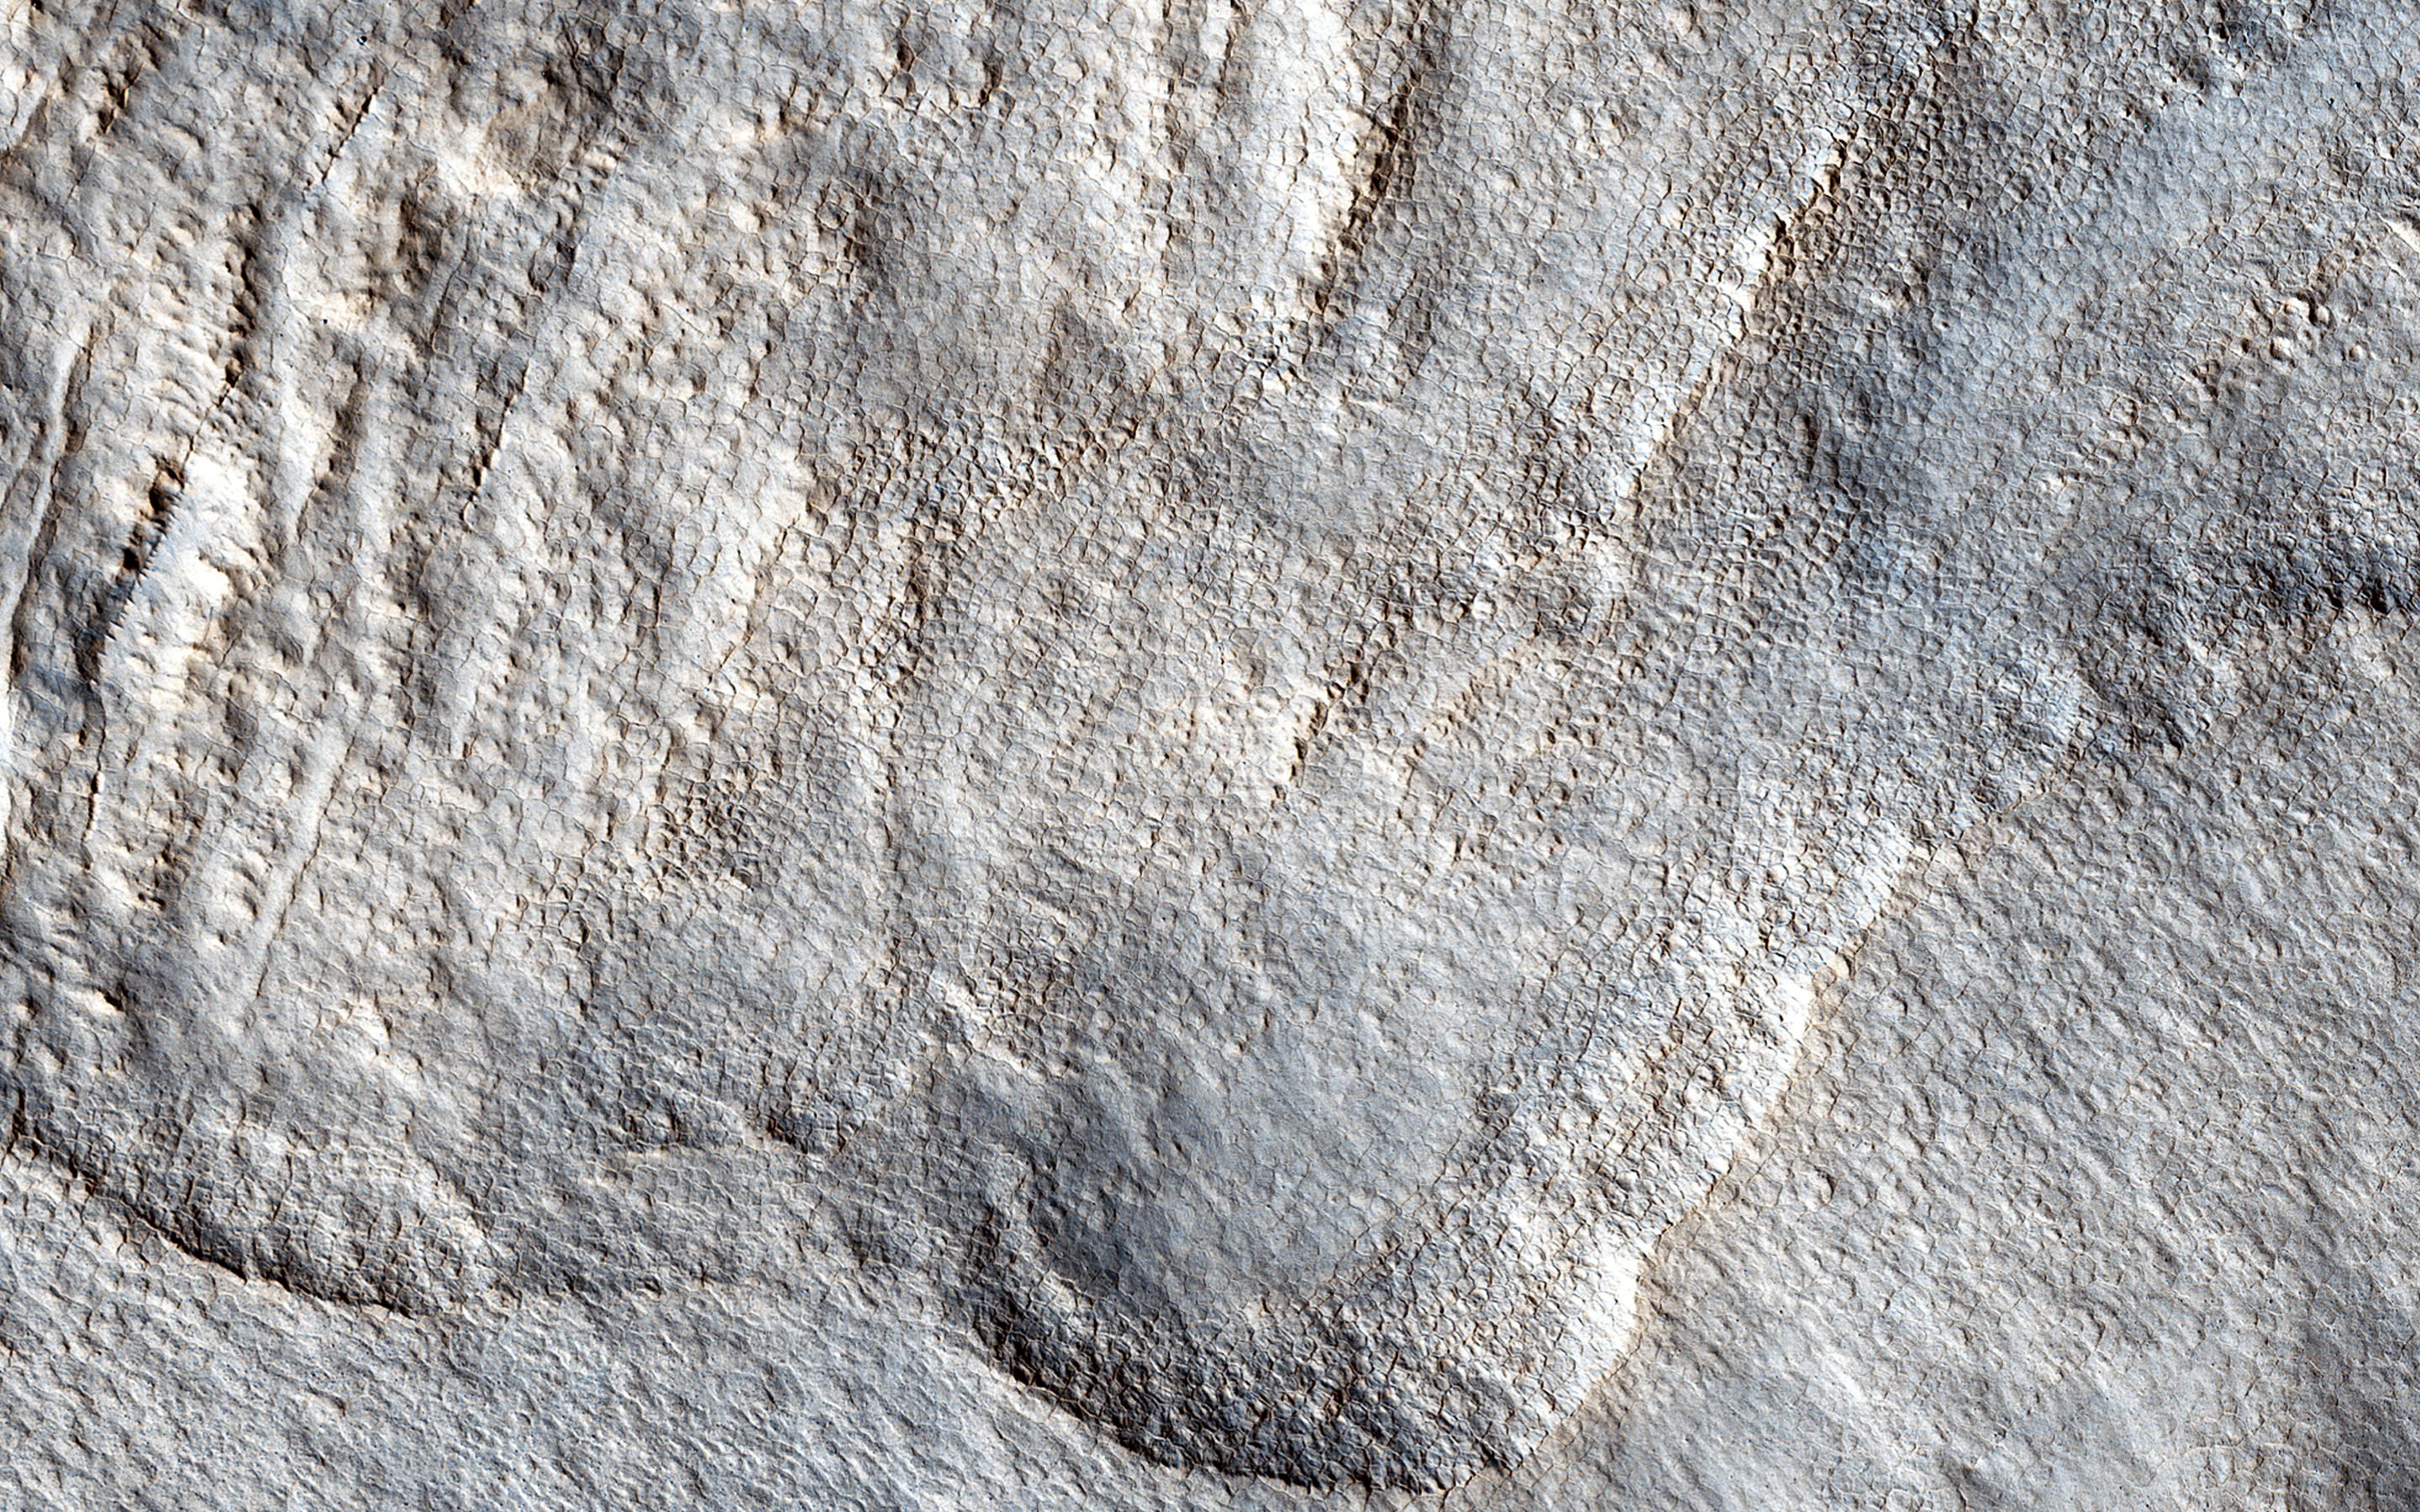

What Lies Beneath: Surface Patterns of Glacier-Like Landforms

The rotational axis of Mars is currently tilted by about 25 degrees, very similar to that of the Earth (at 23.4 degrees). However, while Earth’s axial tilt (also known as “obliquity”) tends to change very slightly over time (almost 3 degrees in 40,000 year-cycles), the obliquity of Mars is much more chaotic and varies widely from 0 to almost 60 degrees! The fact that it is currently similar to that of the Earth is merely a coincidence.

Currently, water-ice is stable on the Martian surface only in the polar regions. However, during times of “high obliquity,” that stability shifts towards the equatorial regions. We see evidence for recent periods of high obliquity on Mars in the form of features common in the mid-latitude regions, which planetary scientists call “viscous flow features,” “lobate debris aprons,” or “lineated valley fills.” These are all scientifically conservative ways of describing features on Mars that resemble mountain glaciers on Earth.

We now know from radar observations, particularly using the SHARAD instrument on board the Mars Reconnaissance Orbiter, that these features are really composed of mixtures of pure ice and dust, and as a result, many scientists have started using the term “glacier-like forms” (GLF) to describe some of them. The main reason that these feature are still present for us to observe nowadays-despite the inhospitable conditions for water ice in these latitudes-is that these “glaciers” are covered by thin layers of dust, which protect them from the atmosphere of Mars and prevents, or significantly slows down, the loss of ice through sublimation to the atmosphere.

However, if we were to take a look at this image of a “lobate debris apron,” we will see that some areas show numerous depressions, which suggests that these areas have lost some of the ice creating these “deflation features.” In addition, if we zoom in on one of these depressions, we will see surface polygonal patterns, which are common in cold regions on Earth (such as Alaska, northern Canada, and Siberia) and are indicators of shallow sub-surface water-ice.

The University of Arizona, Tucson, operates HiRISE, which was built by Ball Aerospace & Technologies Corp., Boulder, Colo. NASA’s Jet Propulsion Laboratory, a division of the California Institute of Technology in Pasadena, manages the Mars Reconnaissance Orbiter Project for NASA’s Science Mission Directorate, Washington.

Credit: NASA/JPL-Caltech/Univ. of Arizona